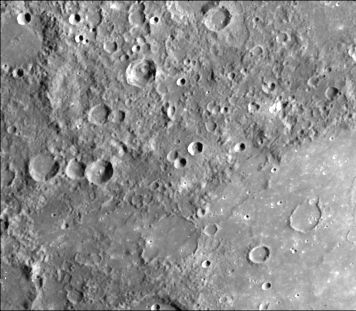

Smooth Volcanic Plains

The plains filling this 440 kilometer basin centered at 15 degrees S, 149 degrees W (partially shown in the lower right of the picture) are uniformly brighter and slightly redder than the surrounding cratered terrain [Hapke et al., 1975]. Also, notice the flooded craters on the floor of the basin and that the terrain exterior to the basin is much more heavily cratered than the plains on the interior. These relationships indicate the smooth plains filling this basin are volcanic.

This image (FDS 125) was taken during the spacecraft’s first encounter with Mercury.

The Mariner 10 mission, managed by the Jet Propulsion Laboratory for NASA’s Office of Space Science, explored Venus in February 1974 on the way to three encounters with Mercury-in March and September 1974 and in March 1975. The spacecraft took more than 7,000 photos of Mercury, Venus, the Earth and the Moon.

Credit: NASA/JPL/Northwestern University